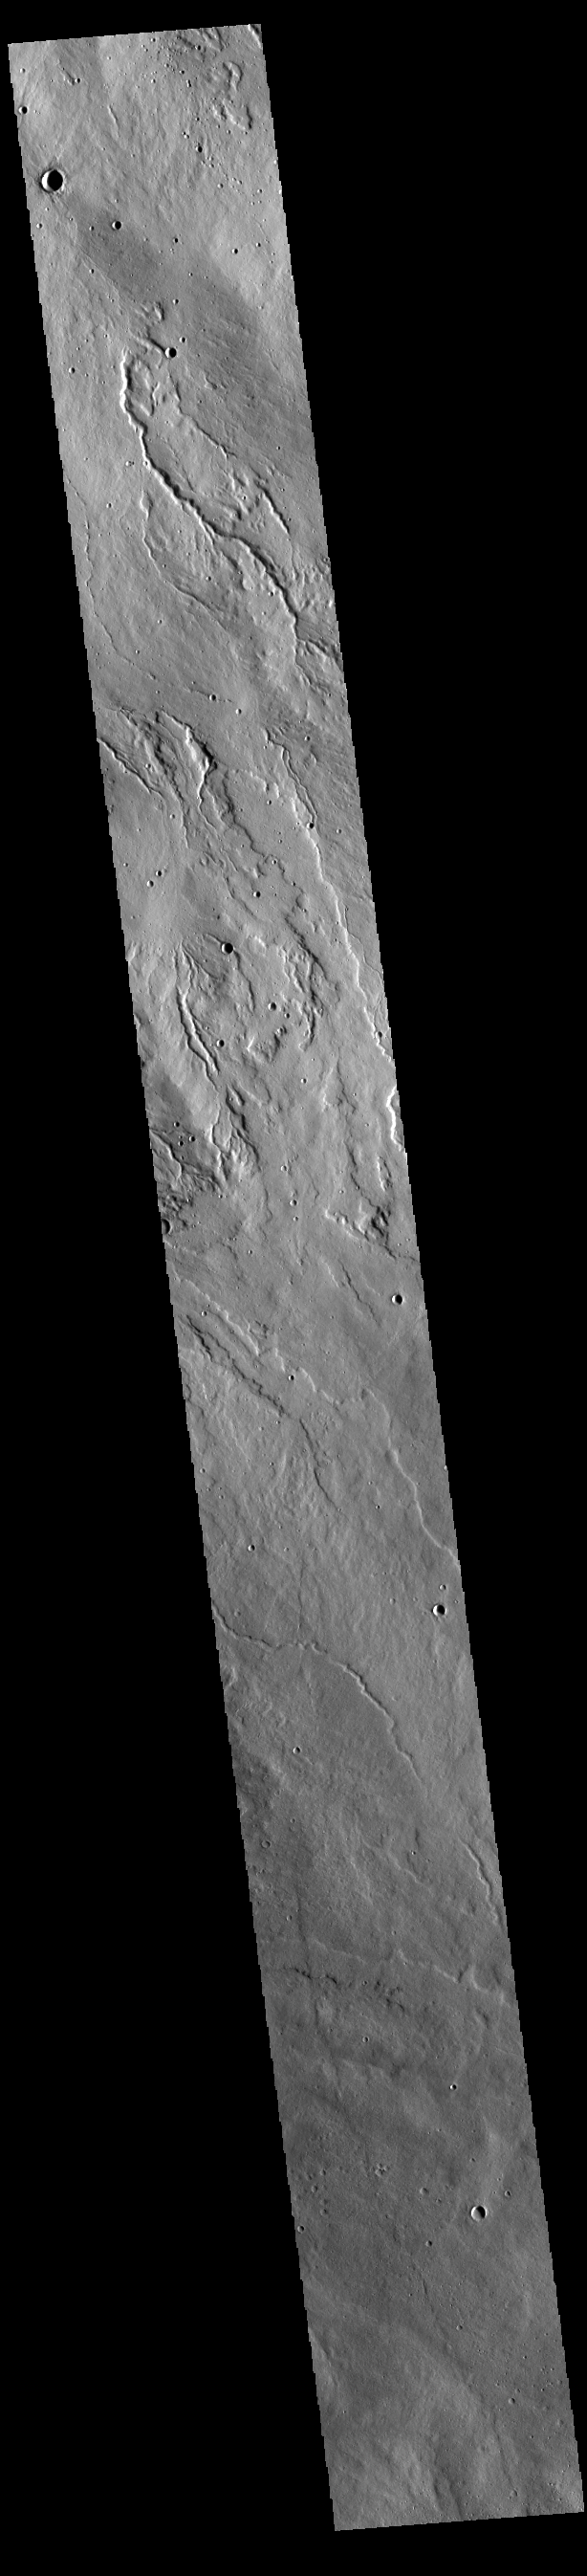

Rubicon Valles

The multiple channels in this VIS image are part of Rubicon Valles. Located on the northeastern margin of Alba Mons, the Rubicon Valles system covers a 309km (192 miles) wide area.

Credit: NASA/JPL-Caltech/ASU